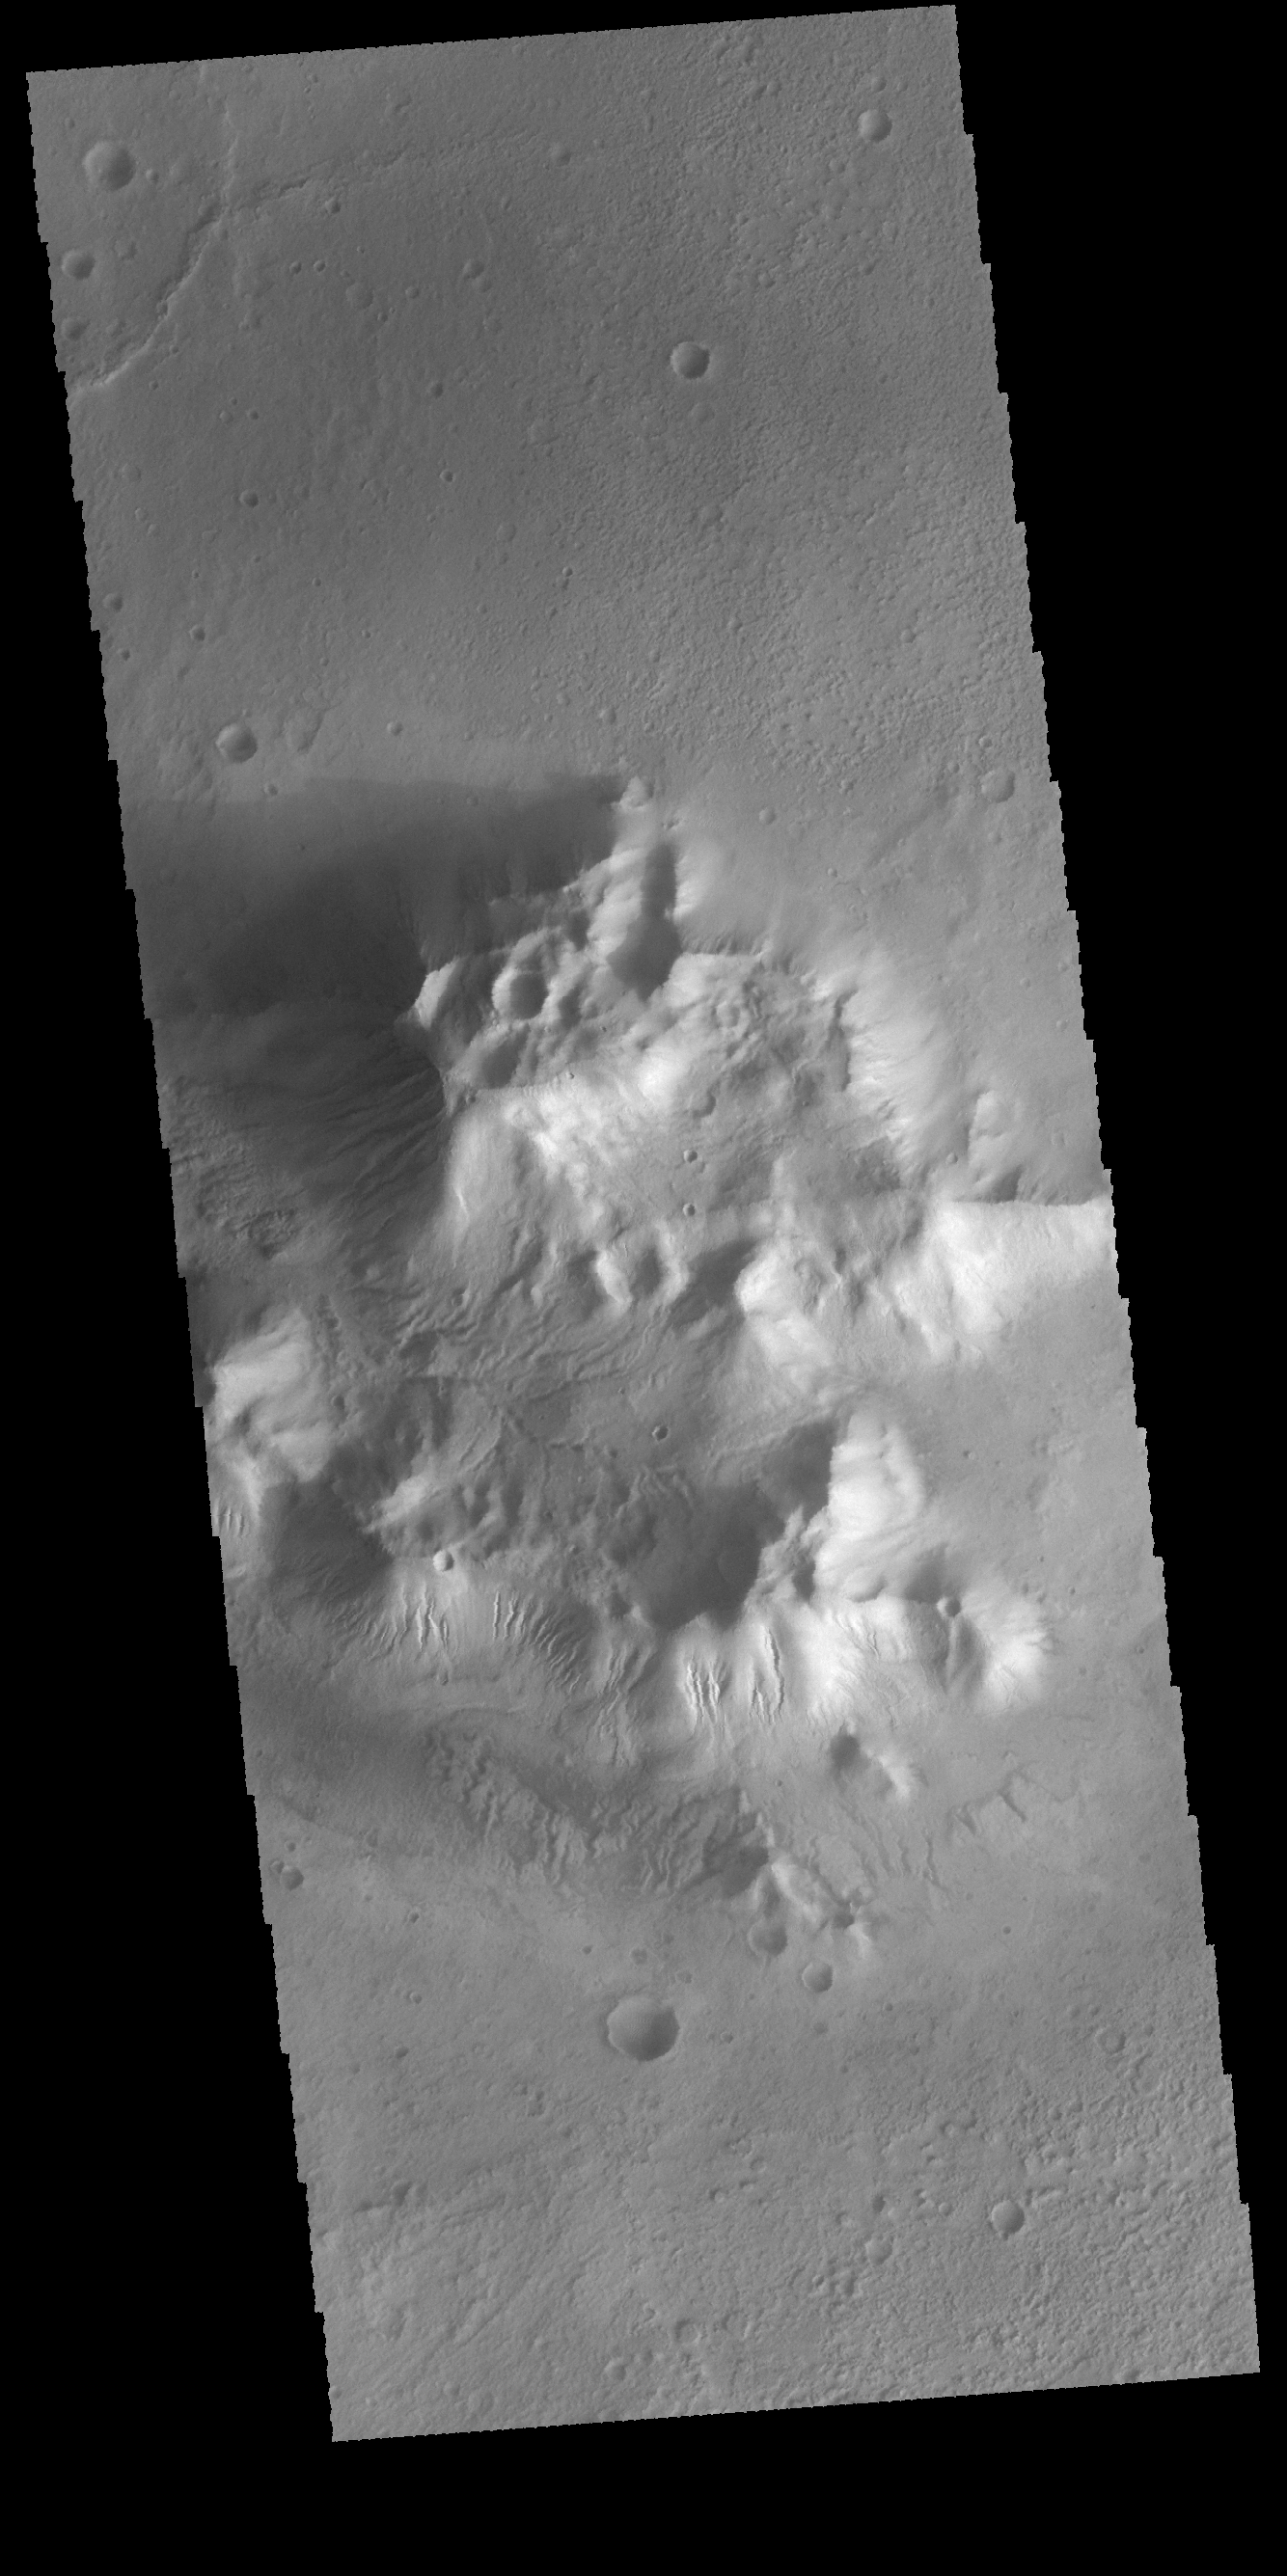

Martz Crater

Numerous gullies are visible on the central peak in Martz Crater.

Credit: NASA/JPL-Caltech/ASU